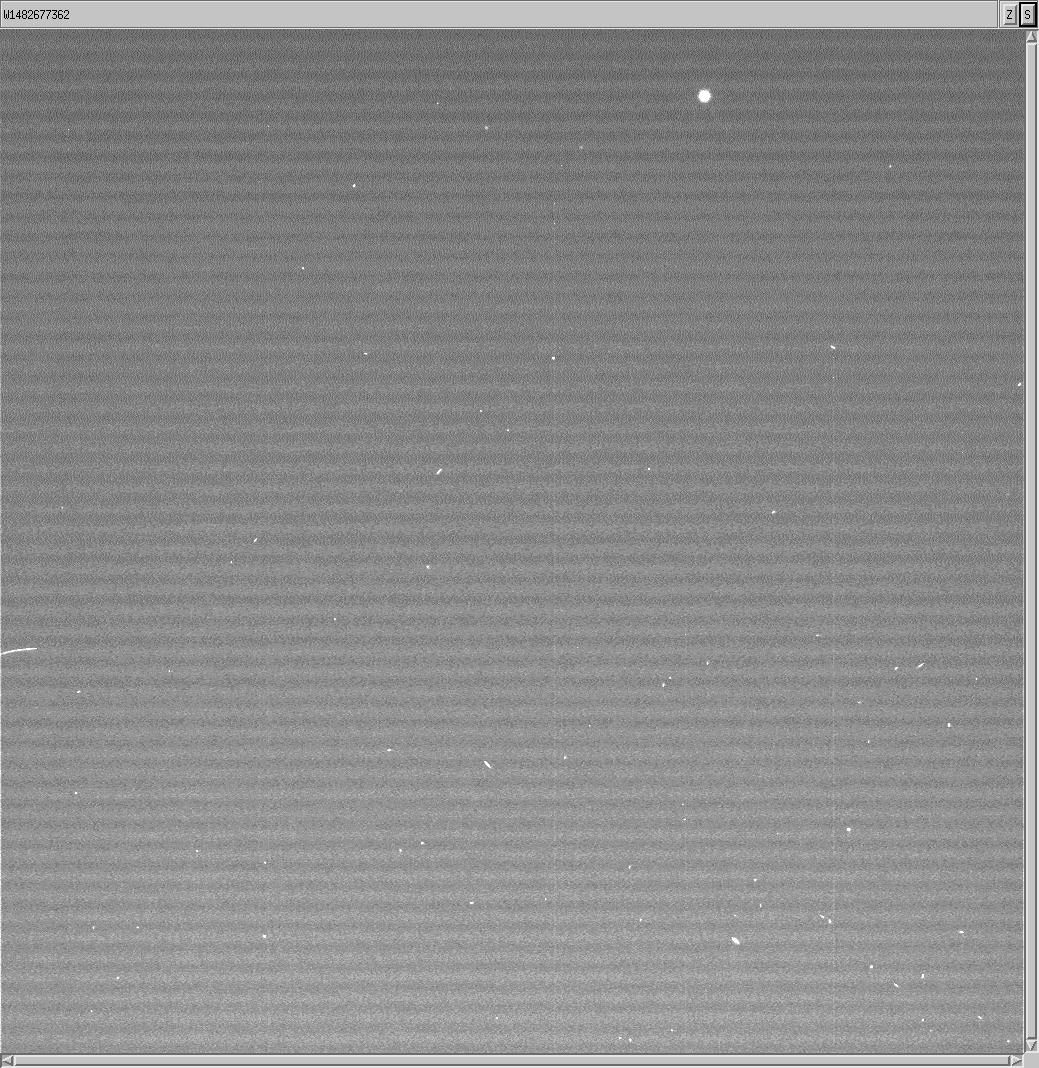

Cassini Snaps Image of ESA’s Huygens Probe

Figure 1

The Cassini spacecraft snapped this image of the European Space Agency’s Huygens probe about 12 hours after its release from the orbiter. The probe successfully detached from Cassini on Dec. 24, 2004, and is on course for its January 14 encounter with Titan.

The Huygens probe will remain dormant until the onboard timer wakes it up just before the probe reaches Titan’s upper atmosphere on Jan. 14, 2005. Then it will begin a dramatic plunge through Titan’s murky atmosphere, tasting its chemical makeup and composition as it descends to touch down on its surface. The data gathered during this 2-1/2 hour descent will be transmitted from the probe to the Cassini orbiter. Afterward, Cassini will point its antenna to Earth and relay the data through NASA’s Deep Space Network to JPL and on to the European Space Agency’s Space Operations Center in Darmstadt, Germany, which serves as the operations center for the Huygens probe mission. From this control center, ESA engineers will be tracking the probe and scientists will be standing by to process the data from the probe’s six instruments.

This image was taken with the Cassini spacecraft wide angle camera at a distance of 18 kilometers (11 miles) from the probe on Dec. 25, 2004. The image has been magnified and contrast enhanced to aid visibility.

The Cassini-Huygens mission is a cooperative project of NASA, the European Space Agency and the Italian Space Agency. The Jet Propulsion Laboratory, a division of the California Institute of Technology in Pasadena, manages the mission for NASA’s Science Mission Directorate, Washington, D.C. The Cassini orbiter and its two onboard cameras were designed, developed and assembled at JPL.

Credit: NASA/JPL